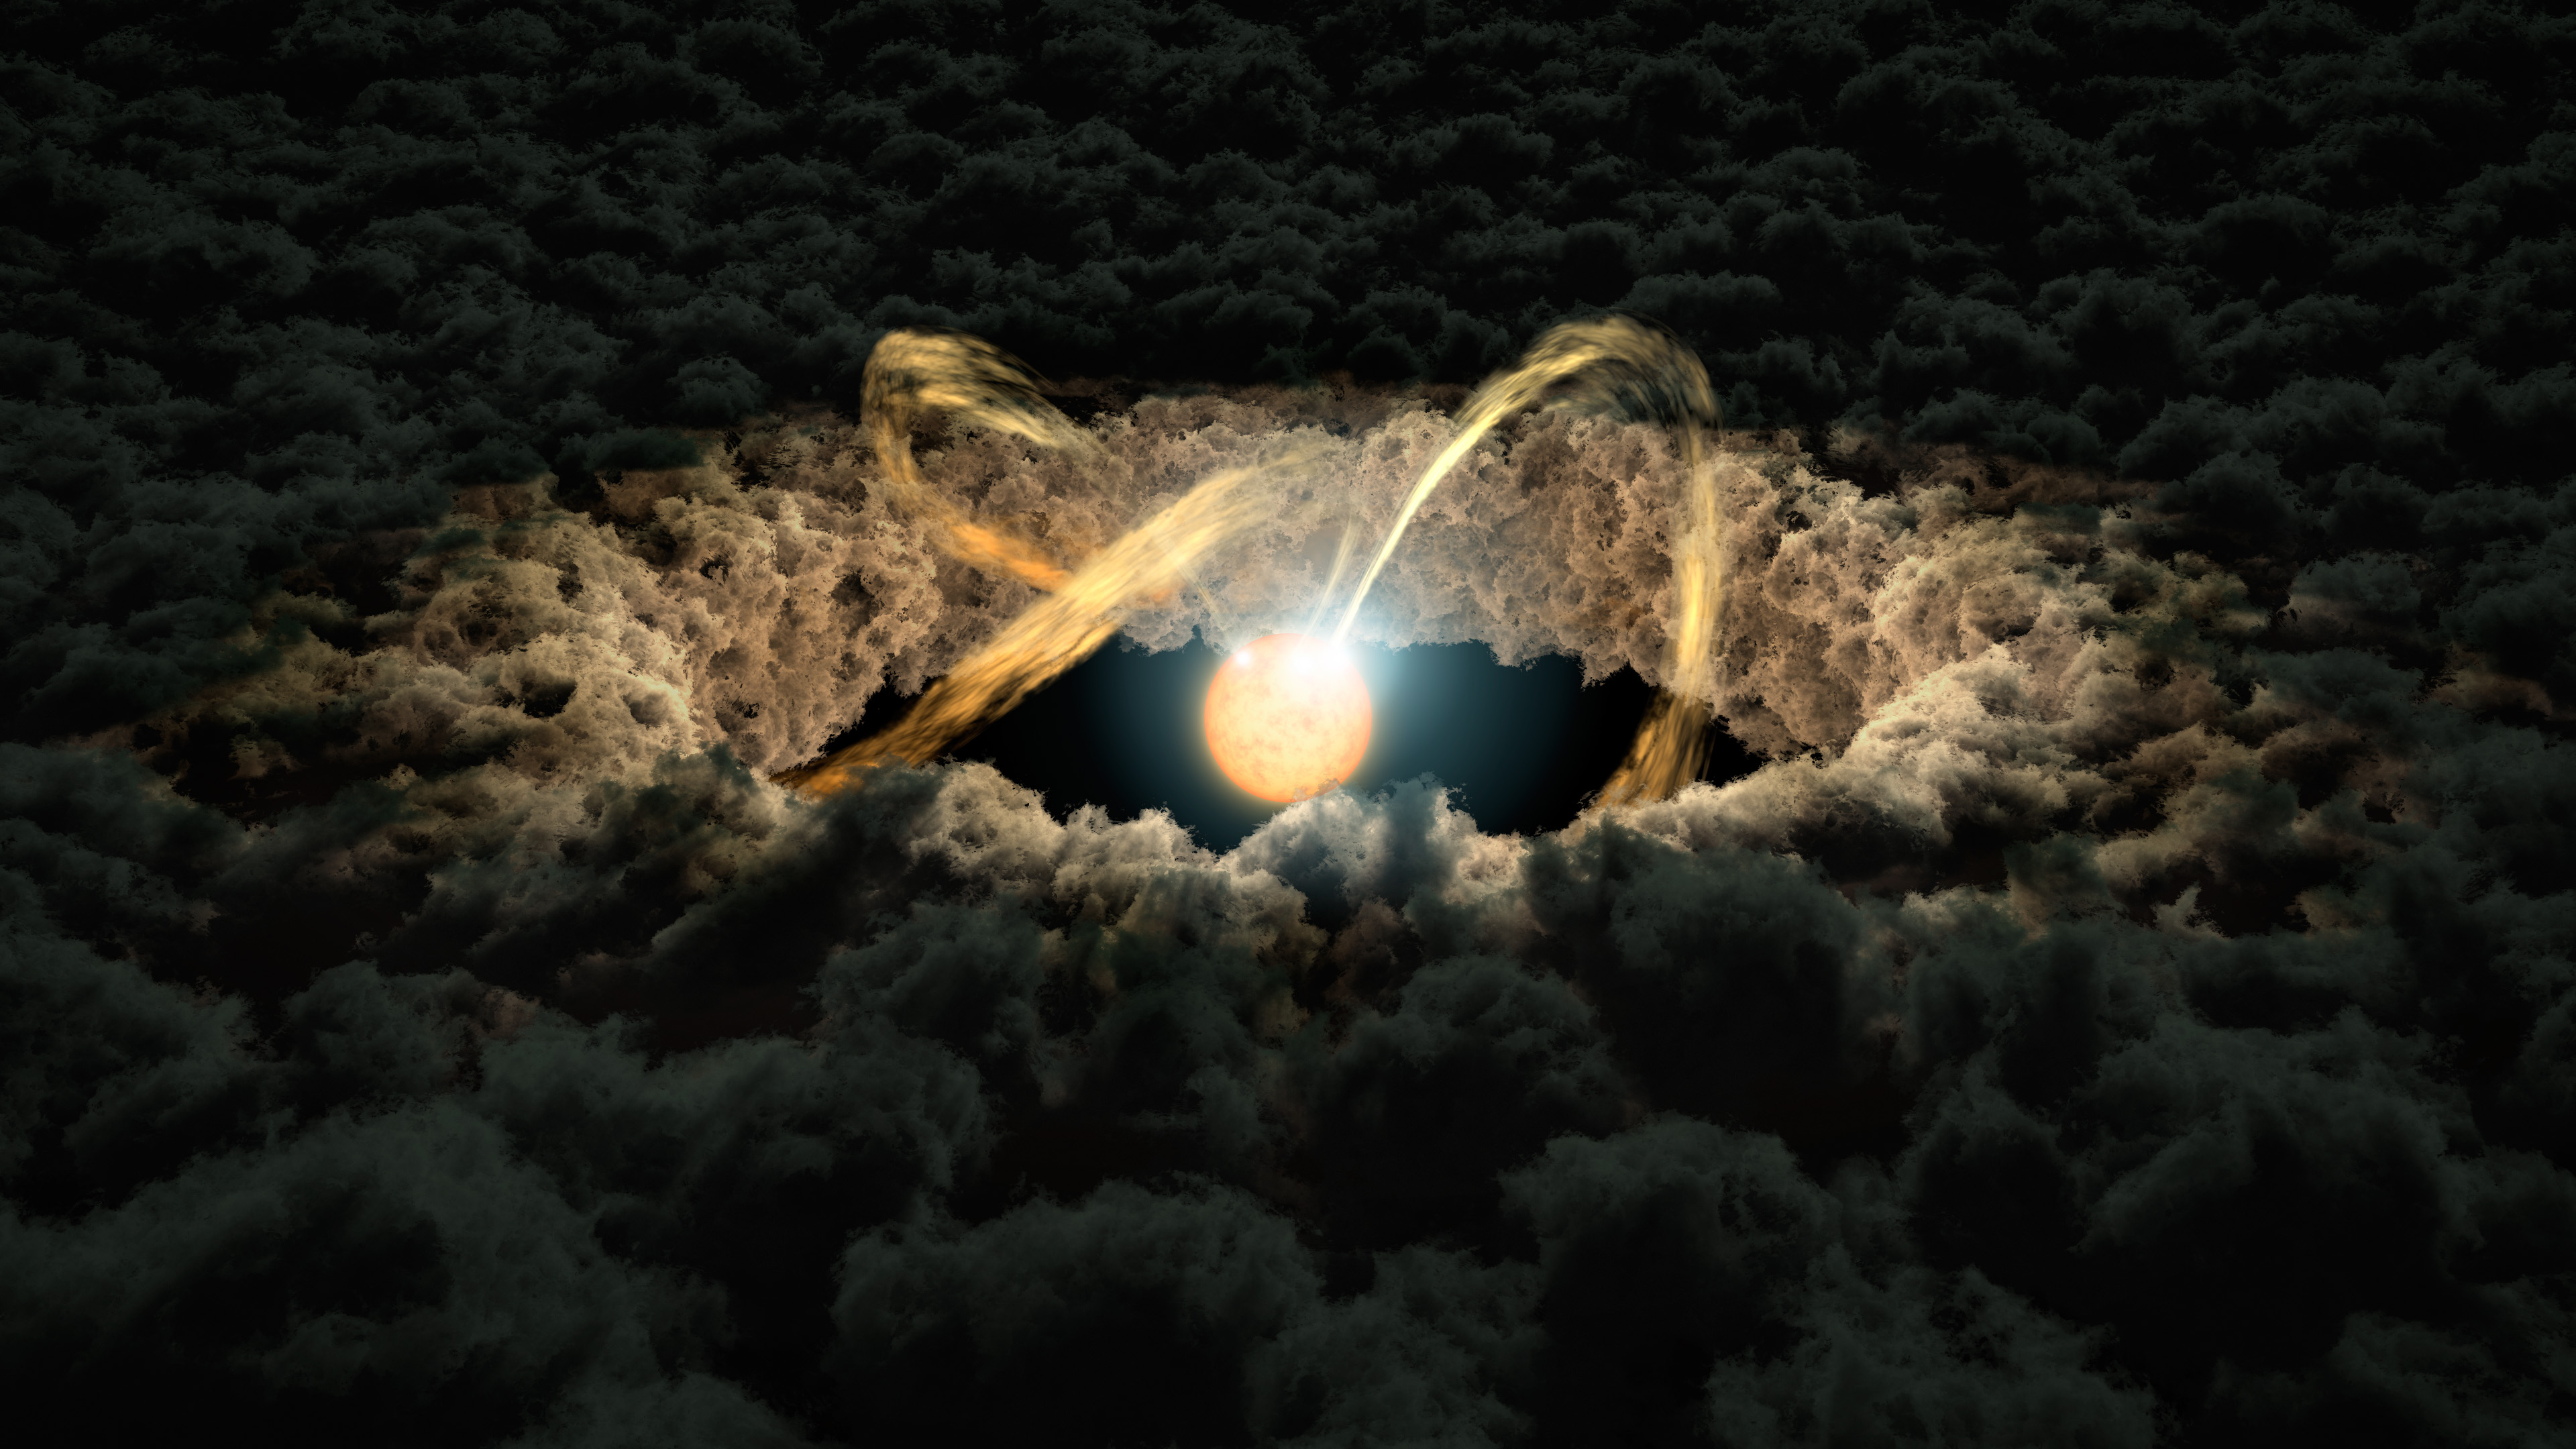

Protoplanetary Disk (Artist’s Concept)

This illustration shows a star surrounded by a protoplanetary disk. Material from the thick disk flows along the star’s magnetic field lines and is deposited onto the star’ surface. When material hits the star, it lights up brightly.

The star’s irregular illumination allows astronomers to measure the gap between the disk and the star by using a technique called “photo-reverberation” or “light echoes.” First, astronomers look at how much time it takes for light from the star to arrive at Earth. Then, they compare that with the time it takes for light from the star to bounce off the inner edge of the disk and then arrive at Earth. That time difference is used to measure distance, as the speed of light is constant.

JPL manages the Spitzer Space Telescope mission for NASA’s Science Mission Directorate, Washington. Science operations are conducted at the Spitzer Science Center at the California Institute of Technology in Pasadena. Spacecraft operations are based at Lockheed Martin Space Systems Company, Littleton, Colorado. Data from 2MASS and Spitzer are archived at the Infrared Science Archive housed at the Infrared Processing and Analysis Center (IPAC) at Caltech. Caltech manages JPL for NASA.

Credit: NASA/JPL-Caltech